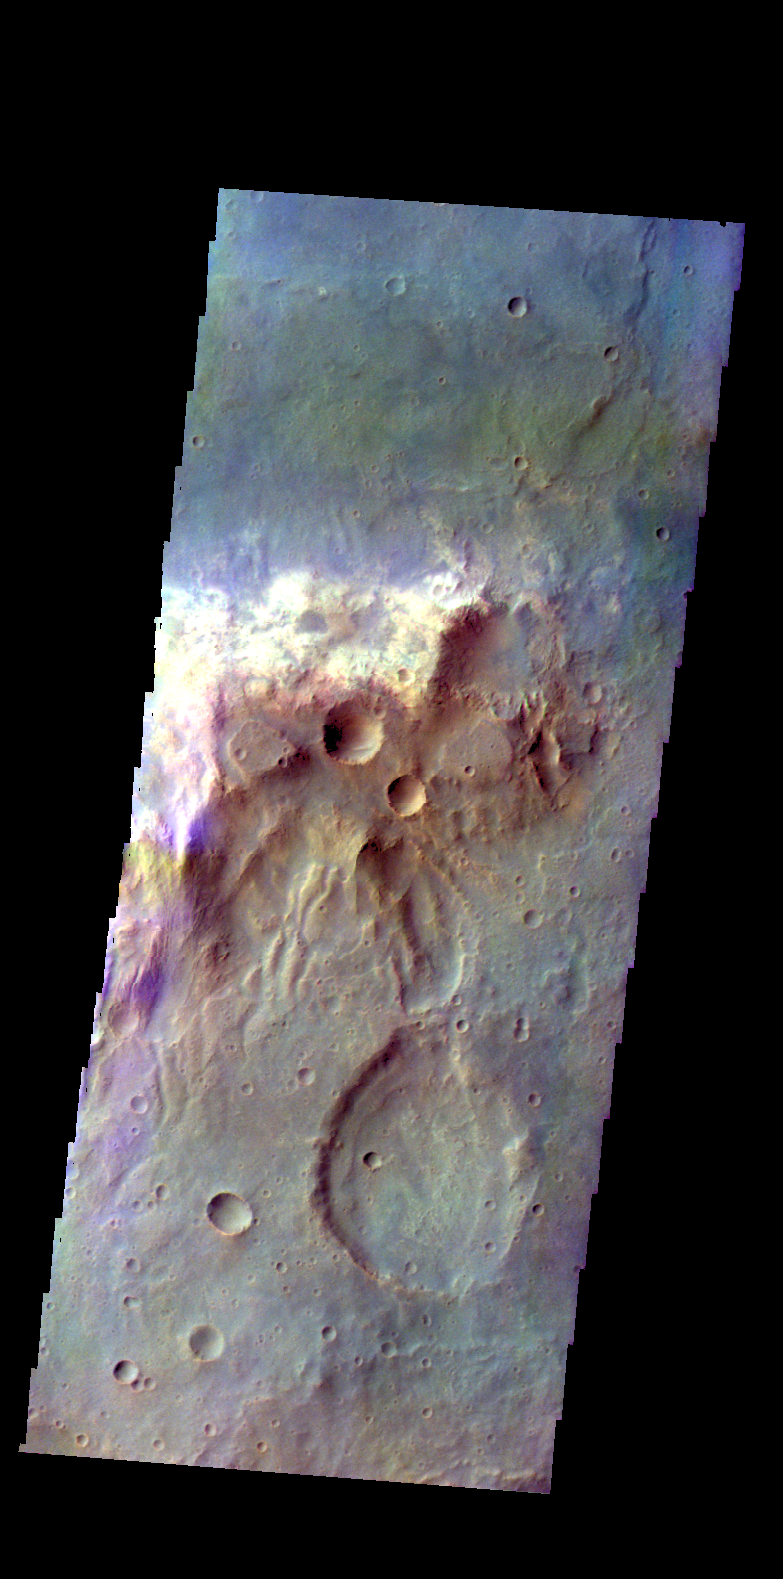

Tyrrhena Terra – False Color

The THEMIS camera contains 5 filters. The data from different filters can be combined in multiple ways to create a false color image. These false color images may reveal subtle variations of the surface not easily identified in a single band image. Today’s false color image shows a hill in Tyrrhena Terra.

Credit: NASA/JPL-Caltech/ASU